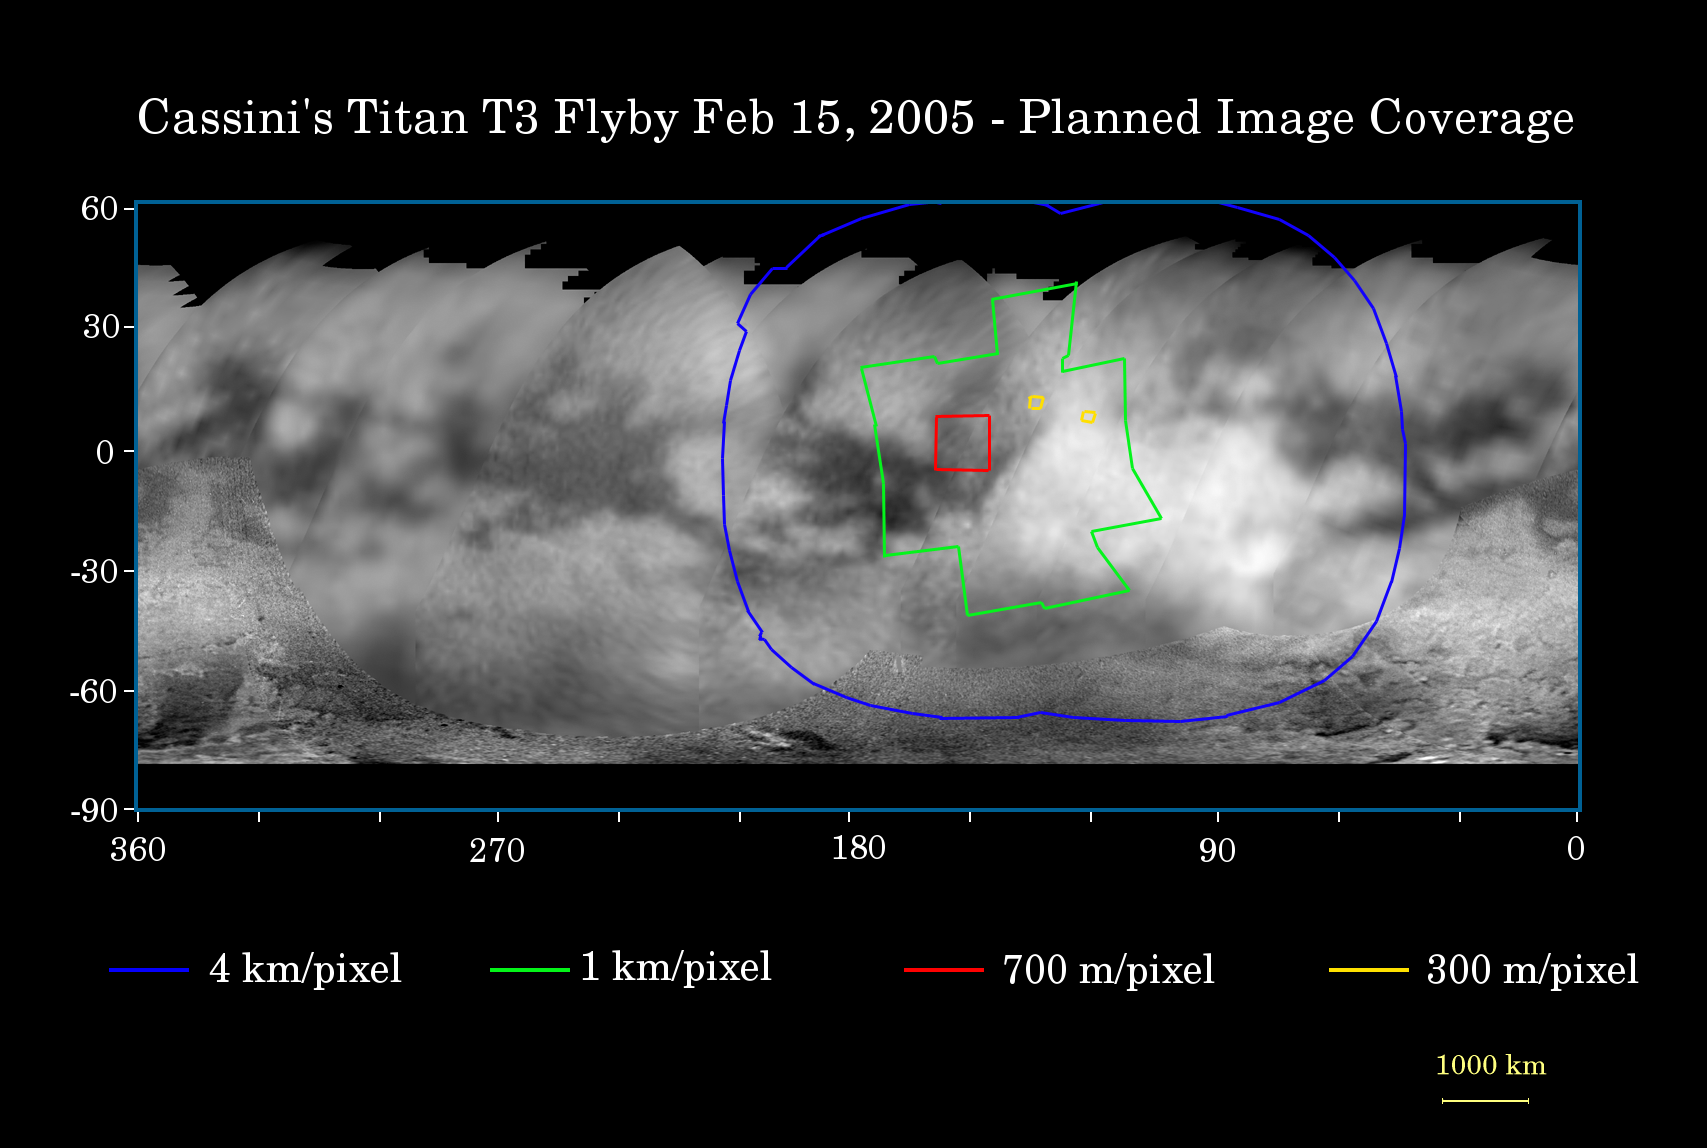

Titan Flyby Number Four

This map of the surface of Saturn’s moon Titan illustrates the regions that will be imaged by Cassini during the spacecraft’s fourth (and third very close) flyby of the smoggy moon on Feb. 15, 2005. At closest approach, Cassini is expected to pass approximately 1,580 kilometers (982 miles) above the moon’s surface.

The colored lines delineate the regions that will be imaged at differing resolutions. The lower resolution imaging sequences (outlined in blue) are designed to study the atmosphere, clouds and surface in a variety of spectral filters. Other areas have been specifically targeted for creation of mosaics based on moderate resolution images of surface features. Two small areas (outlined in yellow) will be seen at high resolution by Cassini’s narrow angle camera, and will be jointly covered by the visual and mapping spectrometer experiment. These high resolution targets also overlap areas covered by the Cassini radar altimetry and synthetic aperture radar experiments.

The site where the Huygens probe landed in mid-January will be imaged at lower resolution during this flyby and is within the terrain in the extreme western part of the coverage area. The low-resolution imaging coverage will extend farther east than the previous two close flybys in October and December 2004. Some areas covered at moderate resolution during previous flybys have been targeted again to allow Cassini scientists to look for changes.

The map shows only brightness variations on Titan’s surface (the illumination is such that there are no shadows and no shading due to topographic variations). Previous observations indicate that, due to Titan’s thick, hazy atmosphere, the sizes of surface features that can be resolved are a few to five times larger than the actual pixel scale labeled on the map.

The map was made from global images taken in June 2004, at image scales of 35 to 88 kilometers (22 to 55 miles) per pixel, and south polar coverage from July 2004, at an image scale of 2 kilometers (1.3 miles) per pixel. The images were obtained using a narrow band filter centered at 938 nanometers – a near-infrared wavelength (invisible to the human eye) at which light can penetrate Titan’s atmosphere to reach the surface and return through the atmosphere to be detected by the camera. The images have been processed to enhance surface details.

It is currently northern winter on Titan, so the moon’s high northern latitudes are not illuminated, resulting in the lack of coverage north of 45 degrees north latitude. Clouds near the south pole (see PIA06110) have also been removed (south of -75 degrees).

At 5,150 kilometers (3,200 miles) across, Titan is one of the solar system’s largest moons.

The Cassini-Huygens mission is a cooperative project of NASA, the European Space Agency and the Italian Space Agency. The Jet Propulsion Laboratory, a division of the California Institute of Technology in Pasadena, manages the mission for NASA’s Science Mission Directorate, Washington, D.C. The Cassini orbiter and its two onboard cameras were designed, developed and assembled at JPL. The imaging team is based at the Space Science Institute, Boulder, Colo.

Credit: NASA/JPL/Space Science Institute